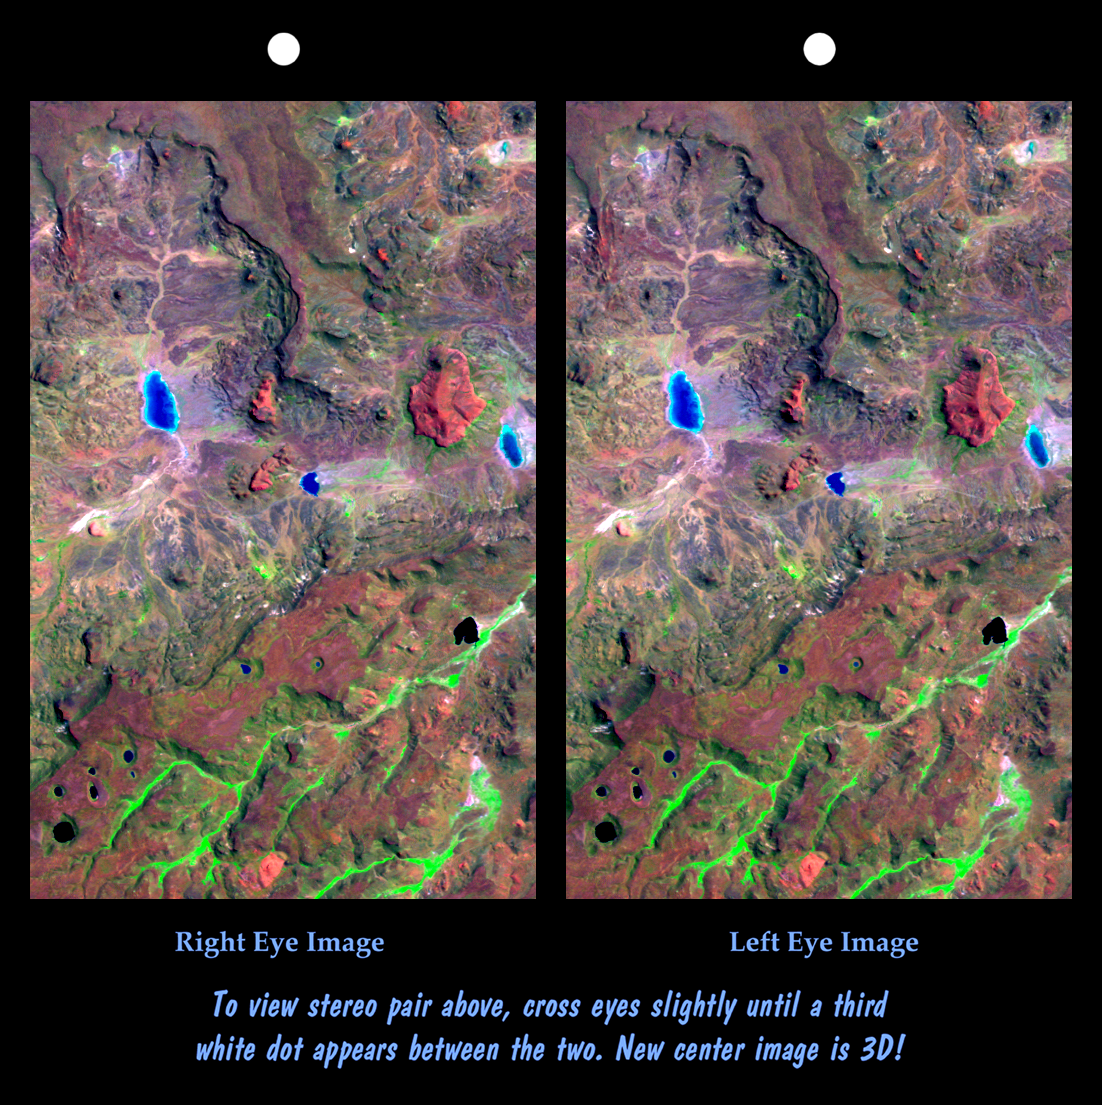

Stereo Pair: Patagonia, Argentina

This view of northern Patagonia, near El Cain, Argentina shows complexly eroded volcanic terrain, with basalt mesas, sinkholes, landslide debris, playas, and relatively few integrated drainage channels. Surrounding this site (but also extending far to the east) is a broad plateau capped by basalt, the Meseta de Somuncura. Here, near the western edge of the plateau, erosion has broken through the basalt cap in a variety of ways. On the mesas, water-filled sinkholes (lower left) are most likely the result of the collapse of old lava tubes. Along the edges of the mesas (several locations) the basalt seems to be sliding away from the plateau in a series of slices. Water erosion by overland flow is also evident, particularly in canyons where vegetation blankets the drainage channels (green patterns, bottom of image). However, overland water flow does not extend very far at any location. This entire site drains to local playas, some of which are seen here (blue). While the water can reach the playas and then evaporate, what becomes of the eroded rock debris? Wind might excavate some of the finer eroded debris, but the fate of much of the missing bedrock remains mysterious.

This cross-eyed stereoscopic image pair was generated using topographic data from the Shuttle Radar Topography Mission, combined with an enhanced Landsat 7 satellite color image. The topography data are used to create two differing perspectives of a single image, one perspective for each eye. In doing so, each point in the image is shifted slightly, depending on its elevation. When stereoscopically merged, the result is a vertically exaggerated view of the Earth’s surface in its full three dimensions.

Landsat satellites have provided visible light and infrared images of the Earth continuously since 1972. SRTM topographic data match the 30-meter (99-foot) spatial resolution of most Landsat images and provide a valuable complement for studying the historic and growing Landsat data archive. The Landsat 7 Thematic Mapper image used here was provided to the SRTM project by the United States Geological Survey, Earth Resources Observation Systems (EROS) Data Center,Sioux Falls, South Dakota.

Elevation data used in this image was acquired by the Shuttle Radar Topography Mission (SRTM) aboard the Space Shuttle Endeavour, launched on February 11, 2000. SRTM used the same radar instrument that comprised the Spaceborne Imaging Radar-C/X-Band Synthetic Aperture Radar (SIR-C/X-SAR) that flew twice on the Space Shuttle Endeavour in 1994. SRTM was designed to collect three-dimensional measurements of the Earth’s surface. To collect the 3-D data, engineers added a 60-meter-long (200-foot) mast, installed additional C-band and X-band antennas, and improved tracking and navigation devices. The mission is a cooperative project between the National Aeronautics and Space Administration (NASA), the National Imagery and Mapping Agency (NIMA) of the U.S. Department of Defense (DoD), and the German and Italian space agencies. It is managed by NASA’s Jet Propulsion Laboratory, Pasadena, CA, for NASA’s Earth Science Enterprise,Washington, DC.

Size: 23.9 kilometers (14.8 miles) x 15.2 kilometers (9.4 miles)
Location: 42 deg. South lat., 68 deg. West lon.
Orientation: North toward upper left
Image Data: Landsat bands 1,4,7 in blue, green, red
Date Acquired: February 19, 2000 (SRTM), January 22, 2000 (Landsat)

Credit: NASA/JPL/NIMA